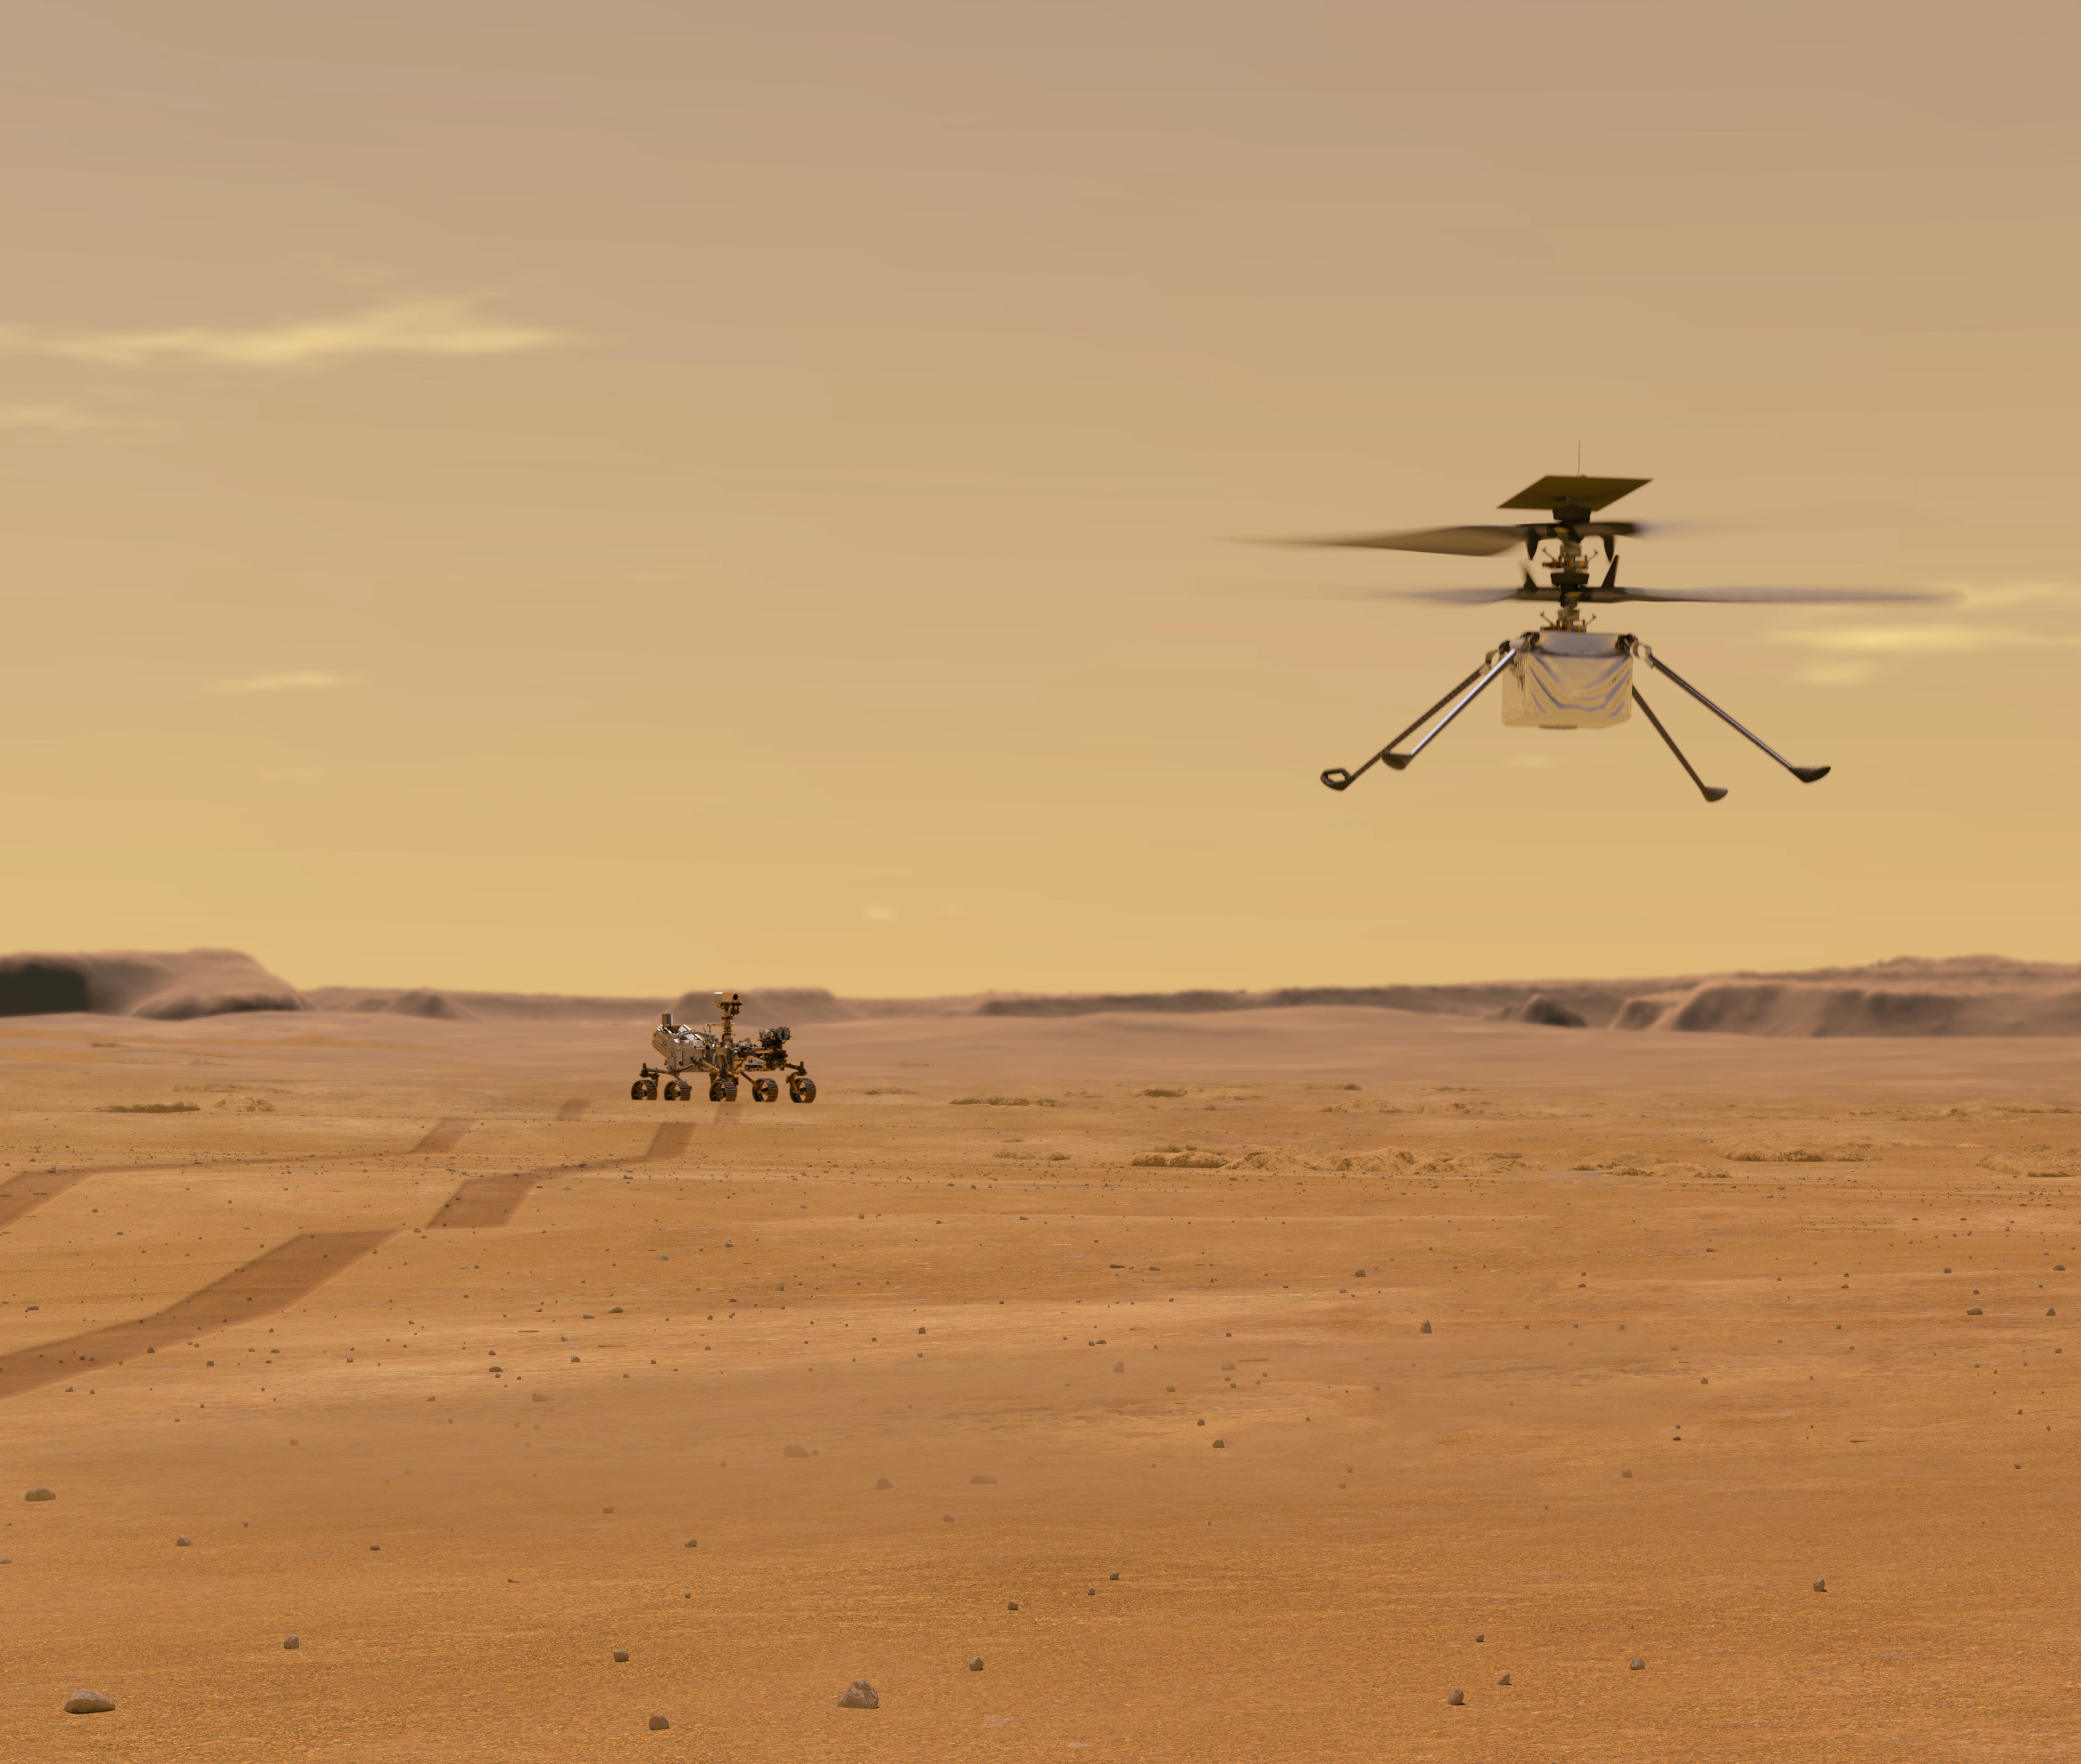

Helicopter Above Perseverance on Mars

This illustration depicts Mars Helicopter Ingenuity during a test flight on Mars. Ingenuity was taken to the Red Planet strapped to the belly of the Perseverance rover (seen in the background).

Ingenuity, a technology experiment, will be the first aircraft to attempt controlled flight on another planet. It will arrive on Mars on Feb. 18, 2021, attached to the belly of NASA’s Mars 2020 Perseverance rover. Ingenuity is expected to attempt its first flight test in spring 2021.

NASA’s Jet Propulsion Laboratory built and will manage operations of Perseverance and Ingenuity for the agency. Caltech in Pasadena, California, manages JPL for NASA.

Credit: NASA/JPL-Caltech